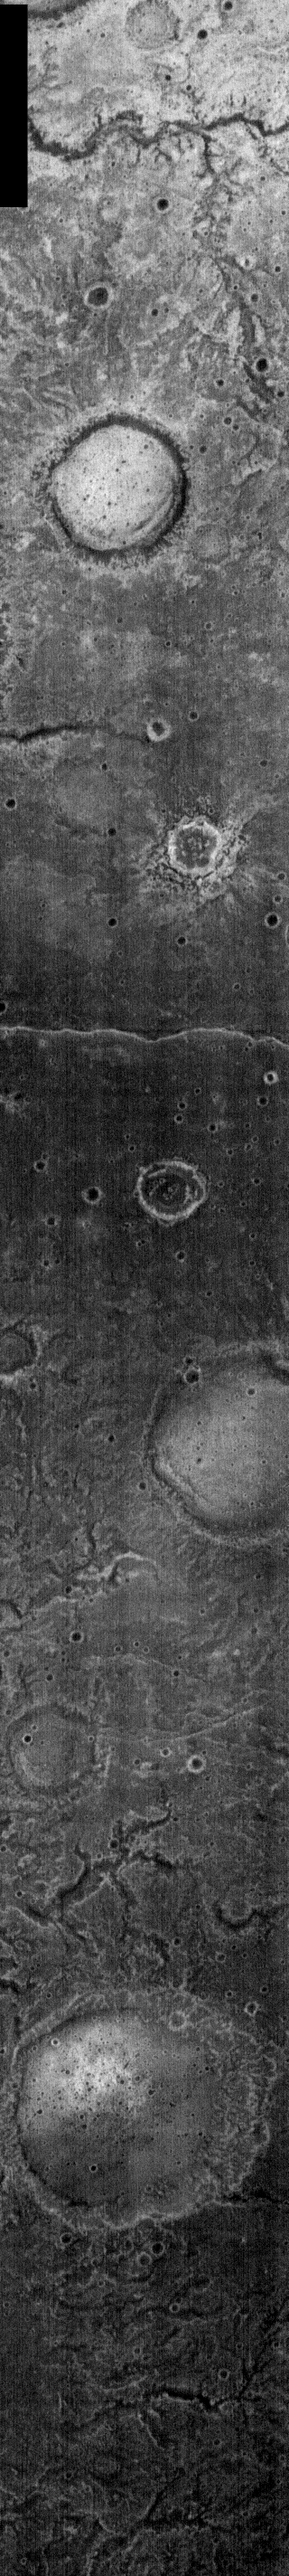

Tyrrhena Patera Nighttime IR

Like yesterday’s image, the small unnamed channel in this nighttime IR image is located near Tyrrhena Patera. This channel is located to the northwest of the volcanic complex and likely formed by fluvial action.

NOTE: in nighttime images North is to the bottom of the image.

Image information: IR instrument. Latitude -24.6, Longitude 349.7 East (10.3 West). 100 meter/pixel resolution.

Note: this THEMIS visual image has not been radiometrically nor geometrically calibrated for this preliminary release. An empirical correction has been performed to remove instrumental effects. A linear shift has been applied in the cross-track and down-track direction to approximate spacecraft and planetary motion. Fully calibrated and geometrically projected images will be released through the Planetary Data System in accordance with Project policies at a later time.

NASA’s Jet Propulsion Laboratory manages the 2001 Mars Odyssey mission for NASA’s Office of Space Science, Washington, D.C. The Thermal Emission Imaging System (THEMIS) was developed by Arizona State University, Tempe, in collaboration with Raytheon Santa Barbara Remote Sensing. The THEMIS investigation is led by Dr. Philip Christensen at Arizona State University. Lockheed Martin Astronautics, Denver, is the prime contractor for the Odyssey project, and developed and built the orbiter. Mission operations are conducted jointly from Lockheed Martin and from JPL, a division of the California Institute of Technology in Pasadena.

Credit: NASA/JPL/Malin Space Science Systems